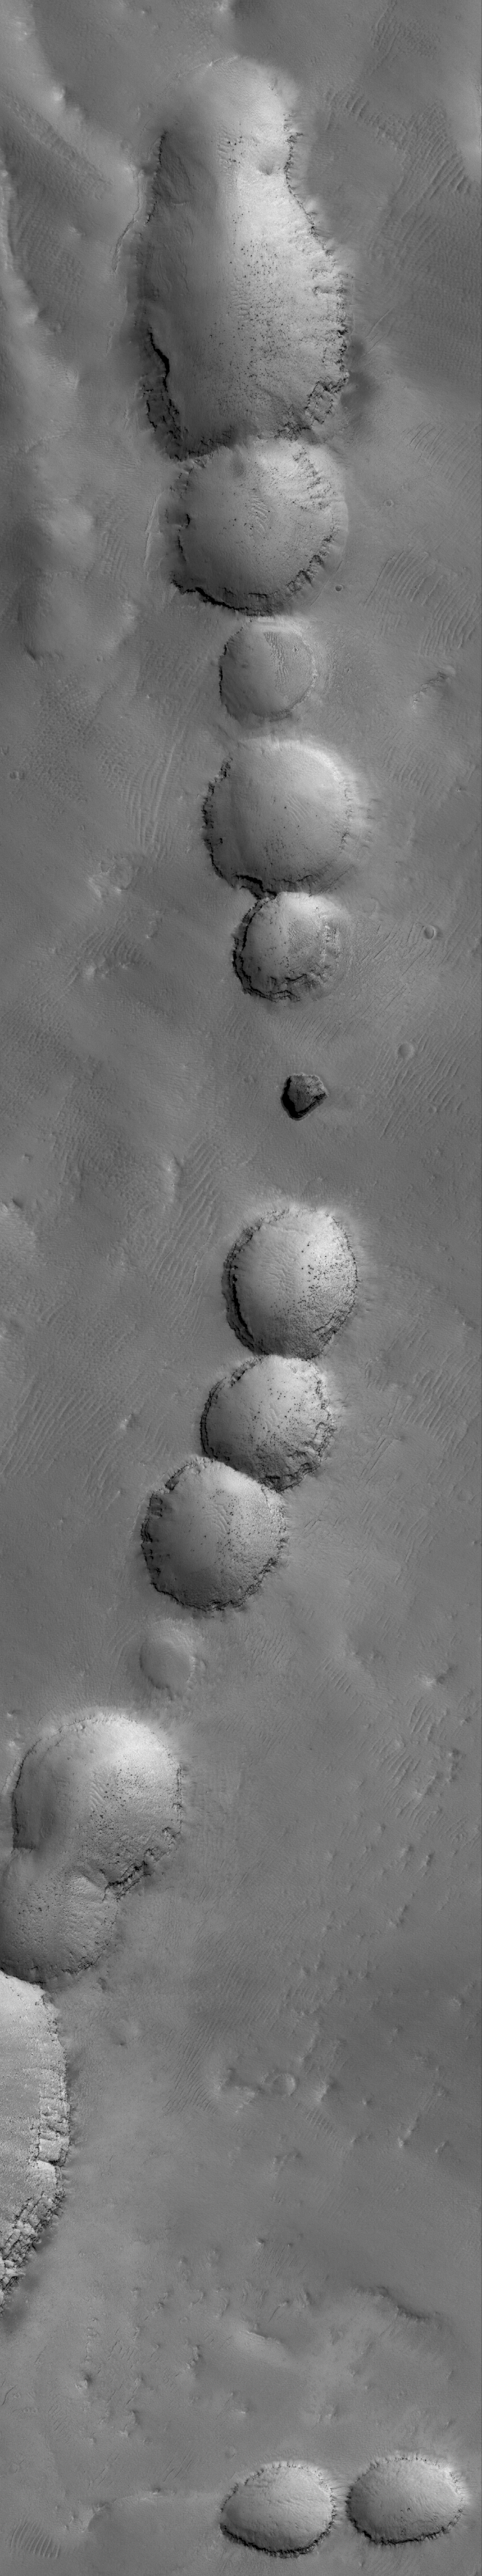

The Pits

8 March 2006
This Mars Global Surveyor (MGS) Mars Orbiter Camera (MOC) image shows a portion of a pit chain on the lower, northern flank of the giant martian volcano, Arsia Mons. Pits such as these commonly form as a result of collapse of surface materials into a subsurface void, possibly along a fault or into an old lava tube. The layered material, exposed near the top of several of the pits, is shedding house-sized boulders which can be seen resting on the sloping sidewalls and floors of many of the pits.

Location near: 6.7°S, 120.1°W
Image width: ~3 km (~1.9 mi)
Illumination from: lower left
Season: Southern Summer

Credit: NASA/JPL/Malin Space Science Systems